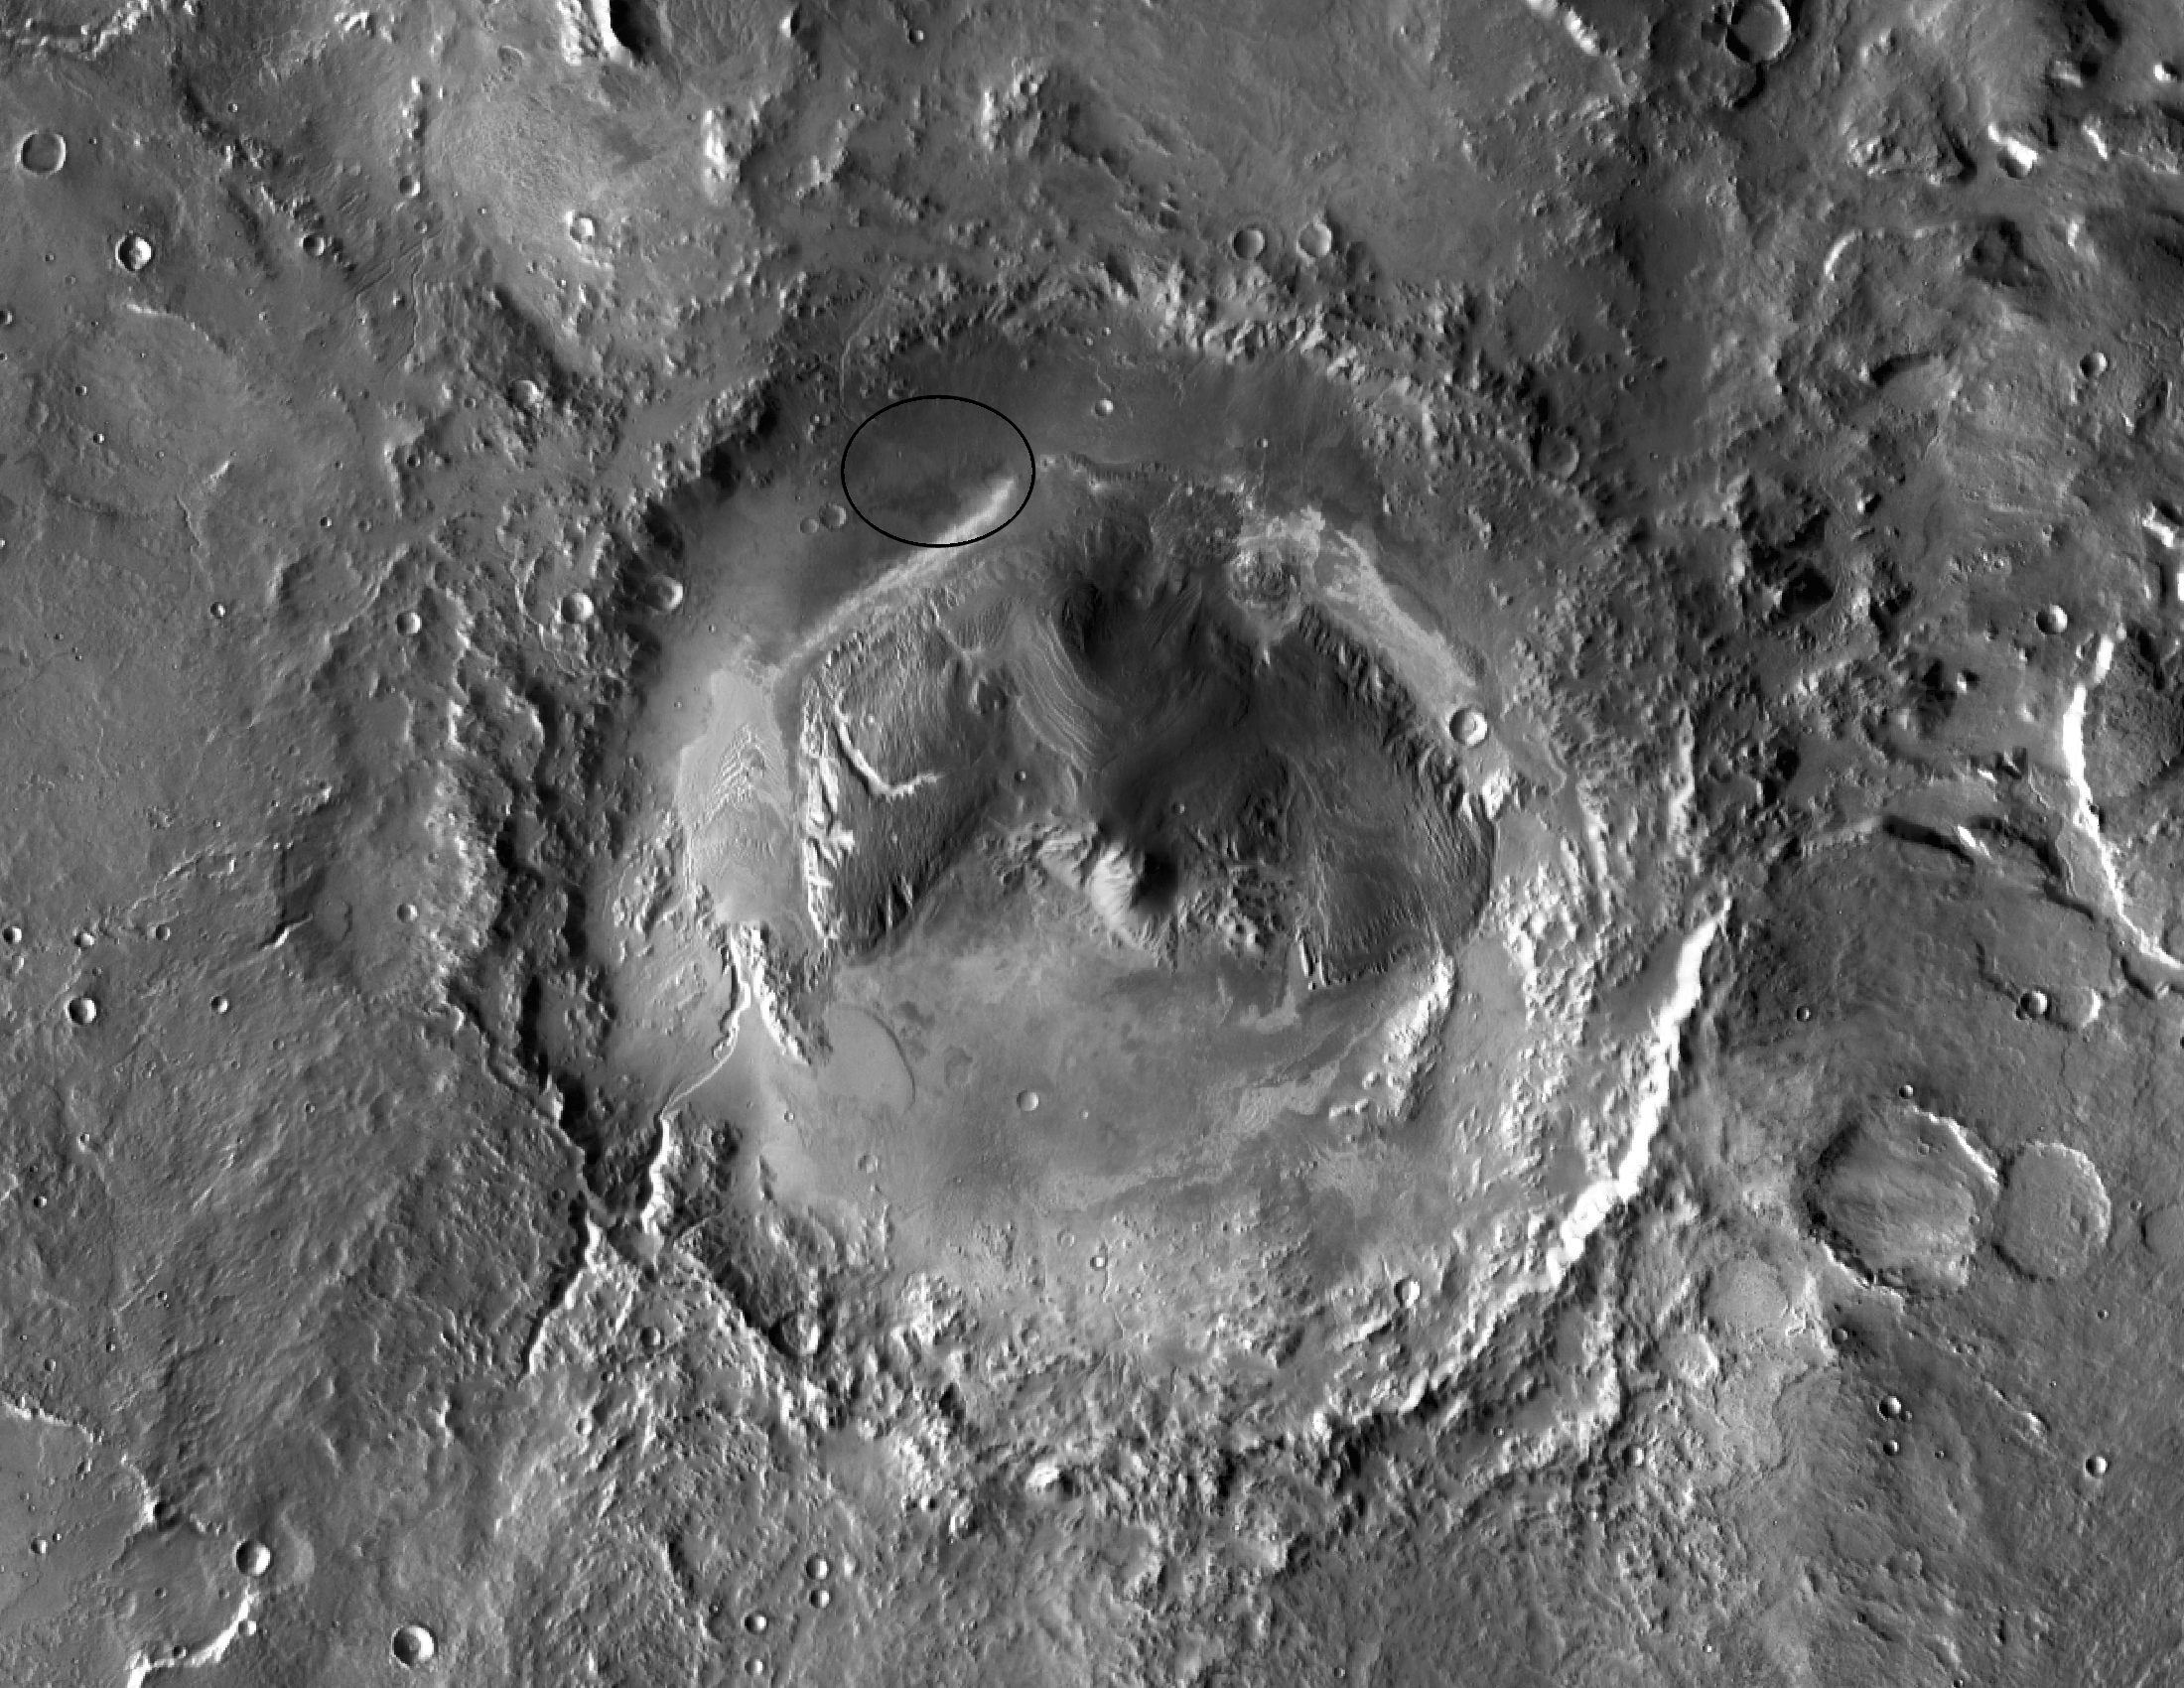

Gale Crater: Future Home of Mars Rover Curiosity

Unannotated image

NASA has selected Gale crater as the landing site for the Mars Science Laboratory mission. The mission’s rover will be placed on the ground in a northern portion of the crater in August 2012. This view of Gale is a mosaic of observations made in the visible-light portion of the spectrum by the Thermal Emission Imaging System camera on NASA’s Mars Odyssey orbiter.

Gale crater is 96 miles (154 kilometers) in diameter and holds a layered mountain rising about 3 miles (5 kilometers) above the crater floor. The ellipse superimposed in this image indicates the intended landing area, 12.4 miles (20 kilometers) by 15.5 miles (25 kilometers). The portion of the crater within the landing area has an alluvial fan likely formed by water-carried sediments. The lower layers of the nearby mountain — within driving distance for Curiosity — contain minerals indicating a wet history.

The intended landing site is at 4.5 degrees south latitude, 137.4 degrees east longitude.

The Mars Science Laboratory spacecraft is being prepared for launch during the period Nov. 25 to Dec. 18, 2011. In a prime mission lasting one Martian year — nearly two Earth years — after landing, researchers will use the rover’s tools to study whether the landing region has had environmental conditions favorable for supporting microbial life and for preserving clues about whether life existed.

NASA’s Jet Propulsion Laboratory, a division of the California Institute of Technology in Pasadena, manages the Mars Science Laboratory Project and Mars Odyssey for NASA’s Science Mission Directorate in Washington. Arizona State University, Tempe, operates the Thermal Emission Imaging System.

Credit: NASA/JPL-Caltech/ASU